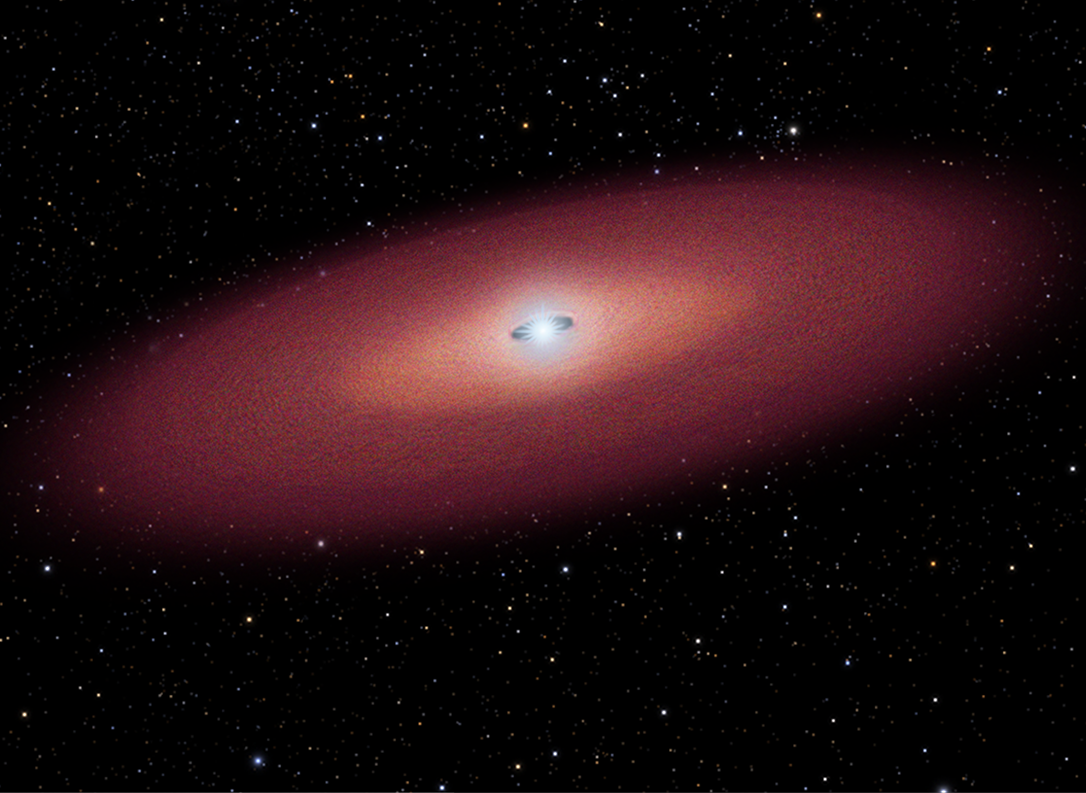

Stellar Merger Model for GRB – Panel 4

Credit: NASA, ESA, and A. Feild (STScI)